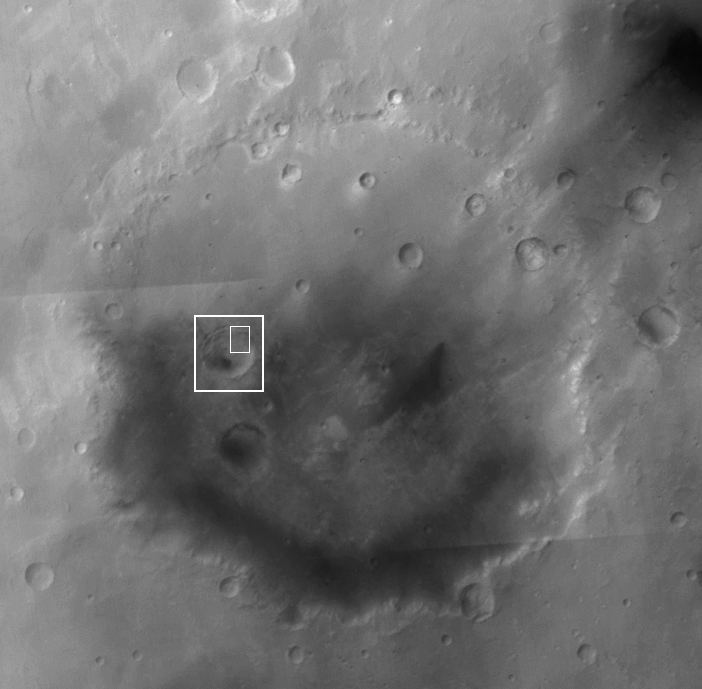

Mutch Crater

Thomas A. Mutch has been called an explorer of two worlds. Known to colleagues as Tim, he was born on August 26, 1931. An avid mountaineer as well as a scientist, he climbed in the Canadian Rockies and the Himalayas, and had a passion for exploration in all its forms. Mutch became a geologist after majoring in history at Princeton; he received a master’s degree from Rutgers and a doctorate from Princeton. In 1960 he became a geology professor at Brown University, later serving as department chairman.

In the late 1960s, Mutch applied the geologic discipline called stratigraphy to the study of features on the Moon, work that led to his writing the landmark book, The Geology of the Moon. Mutch went on to become the leader of the Viking Lander Imaging Team, which had responsibility for obtaining and interpreting the first images from the surface of Mars. Following the successful touchdowns of Viking 1 on July 20, 1976 and Viking 2 a few weeks later, the twin landers transmitted a total of more than 4,000 images from the Martian surface.

Mutch had an ability to inspire those around him and a dedication to involving young people in the experience of exploration. He helped create the Viking Student Intern program, a pioneering educational activity since duplicated by many planetary missions, which allowed several dozen college students to participate in the Viking mission. At Brown, where he taught a seminar in exploration, he invited students to participate in a Himalayan climbing expedition. In May 1978, Mutch led a team of 32 students, faculty, and alumni to the21,900-foot Indian peak Devistan; 24 of them, including Mutch, made it to the summit.

In October 1980, Mutch died on the slopes of Mount Nun in the Himalayas, following a climbing accident while descending from the 23,410-foot summit. At the time he was on leave from Brown, serving as NASA’s Associate Administrator for Space Science. His legacy endures in the many minds and spirits he helped nurture. In the planetary science community his former students include R. Stephen Saunders, James W. Head, III, Raymond E. Arvidson, and James B. Garvin. In 1981, NASA administrator Robert Frosch announced that the Viking 1 lander had been renamed the Mutch Memorial Station, and unveiled a stainless steel plaque that is to be placed on the lander, someday, by a team of explorers. The inscription on the plaque reads, “Dedicated to the memory of Tim Mutch, whose imagination, verve, and resolve contributed greatly to the exploration of the Solar System.”

Located at 0.6°N, 55.3°W, Mutch Crater is about 211 kilometers (131 miles) in diameter. Naming of this crater for Tim Mutch was approved by the International Astronomical Union (IAU) in 1985.

The main image is a mosaic of Mars Global Surveyor (MGS) Mars Orbiter Camera (MOC) red wide angle images acquired during the MOC Geodesy Campaign in May 1999. The white boxes show the location of figures 1 and 2. Figure 1 is a mosaic of MOC and lower-resolution Mars Odyssey THEMIS VIS images that cover a smaller, unnamed crater located in west-central Mutch Crater. Figure 2 is a portion of the mosaic of the small, unnamed crater, showing landslide deposits formed when material slumped off the crater wall. The source alcoves of the landslides are well defined, as are longitudinal troughs and ridges on the surface of the landslides. These mass movements occurred long after the crater was formed, judging by the difference in the number of small impact craters on their surfaces and on the nearby floor of the crater.

The view of the landslides in the northeast corner of the small, unnamed crater in Mutch was acquired by the MGS MOC just a few days ago, on 23 August 2006, to commemorate the 75th birthday of Tim Mutch on 26 August 2006.

Noted space writer Andrew Chaikin (http://www.andrewchaikin.com), a former Tim Mutch student, suggested the 23 August 2006 MGS MOC image and contributed to the text of this release.

Credit: NASA/JPL/Malin Space Science Systems